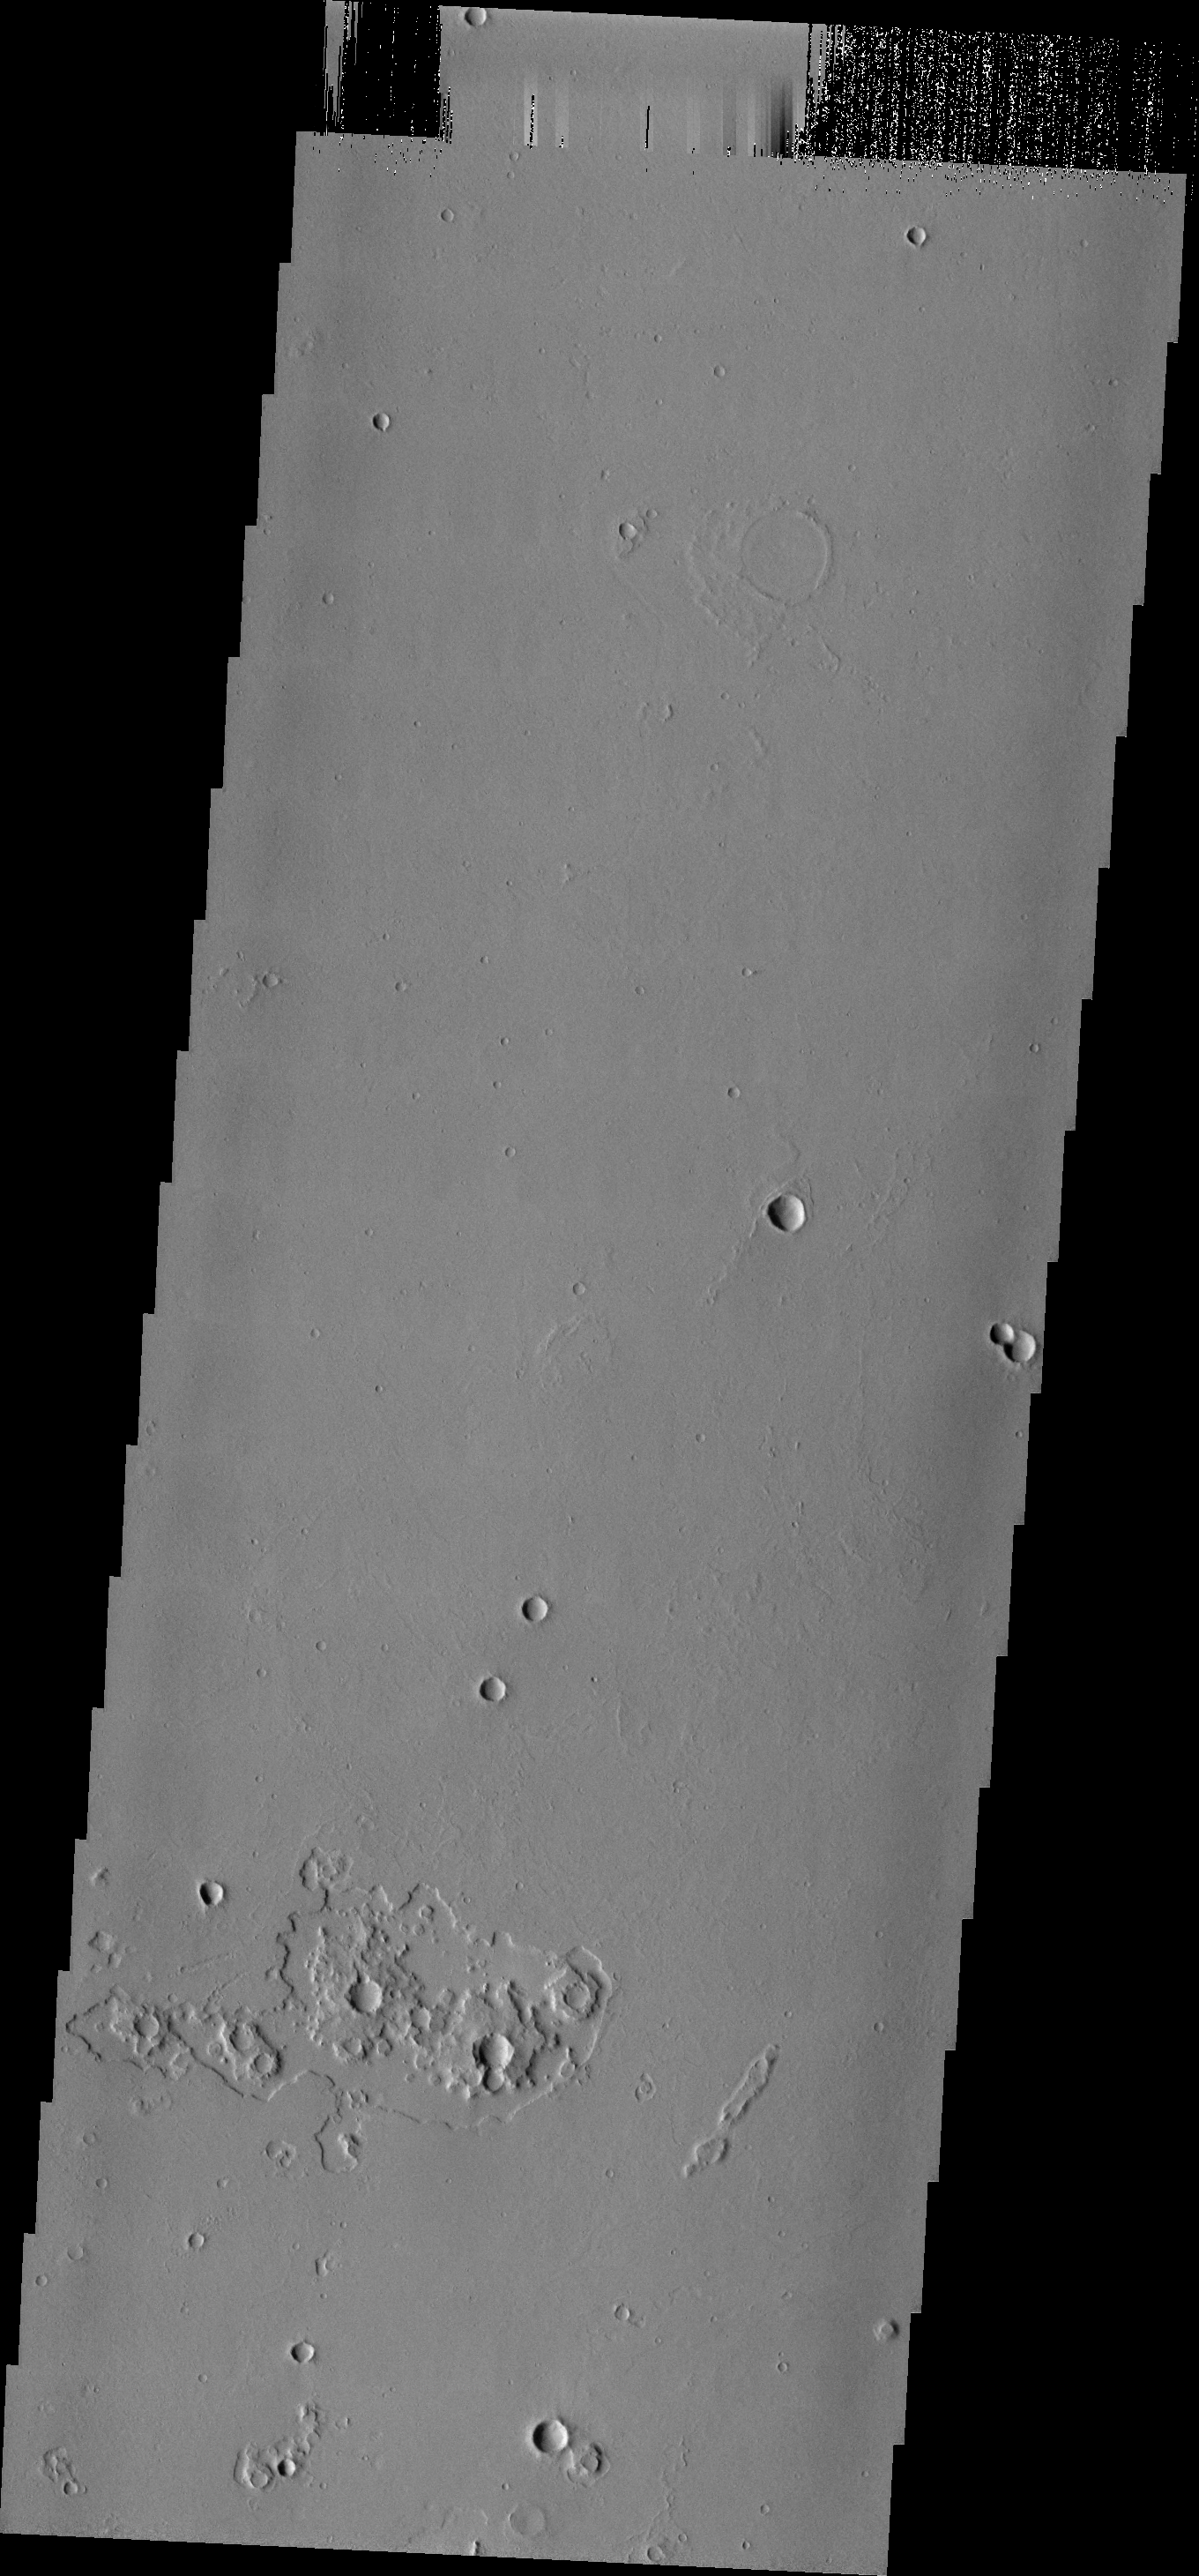

THEMIS Art #105

Do you see what I see? The ejecta surrounding the small craters near the bottom of this image look like interlocking gears.

Credit: NASA/JPL-Caltech/ASU